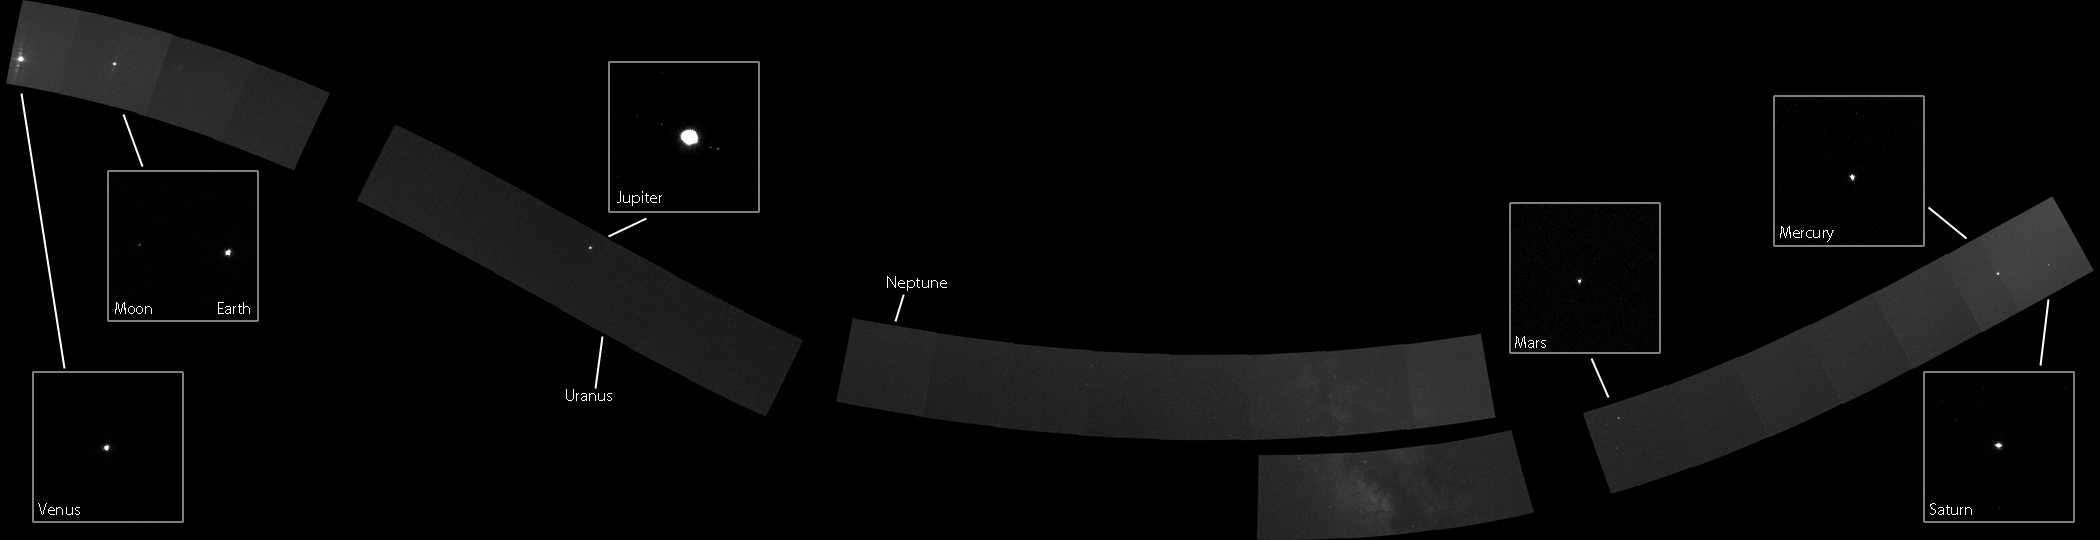

A Solar System Family Portrait, from the Inside Out.

In 1990, the Voyager 1 spacecraft captured the first portrait of our Solar System as seen from the outside looking in. As a complement to this view, which contained the iconic “pale blue dot” image of Earth, the MESSENGER spacecraft collected this series of images to complete a “family portrait” of our Solar System as seen from the inside looking out. Comprised of 34 WAC image positions with NAC insets, the majority of this mosaic was obtained on 3 November 2010. However, due to pointing constraints on the spacecraft, the portion of the mosaic near and covering Neptune was acquired a few weeks later on 16 November 2010. All of the planets are visible except for Uranus and Neptune, which at distances of 3.0 and 4.4 billion kilometers were too faint to detect with even the longest camera exposure time of 10 seconds, though their positions are indicated. (The dwarf-planet Pluto, smaller and farther away, would have been even more difficult to observe). Earth’s Moon and Jupiter’s Galilean satellites (Callisto, Ganymede, Europa, and Io) can be seen in the NAC image insets. Our Solar System’s perch on a spiral arm also afforded a beautiful view of a portion of the Milky Way galaxy in the bottom center. Click here to see a graphic showing the positions of the planets at the time this mosaic was acquired.

The curved shape of the mosaic is due to the inclination of MESSENGER’s orbit from the ecliptic, the plane in which Earth and the other planets orbit, which means that the cameras must point up to see some planets and down to see others. The images are stretched to make it easier to detect the planets, though this stretch also highlights light scattered off of the planet limbs, and in some cases creates artifacts such as the non-spherical shape of some planets. Around Venus and to some degree Earth, a diffraction pattern that results from light reflecting within the WAC is visible. Each image is a merged product of three calibrated 10-second exposures to reduce scene noise.

The mosaic shown here displays the NAC insets at the full resolution captured by the camera, with the WAC images at reduced resolution. Click here for a full-resolution version of the WAC mosaic (22 MB). Click here to see a NAC image of Jupiter with the Galilean satellites labeled. Click here to read the full news story about what it took to make this Solar System family portrait possible.

Dates Acquired: November 3 and 16, 2010
Instrument: Wide Angle Camera (WAC) and Narrow Angle Camera (NAC) of the Mercury Dual Imaging System (MDIS)

These images are from MESSENGER, a NASA Discovery mission to conduct the first orbital study of the innermost planet, Mercury. For information regarding the use of images, see the MESSENGER image use policy.

Credit: NASA/Johns Hopkins University Applied Physics Laboratory/Carnegie Institution of Washington